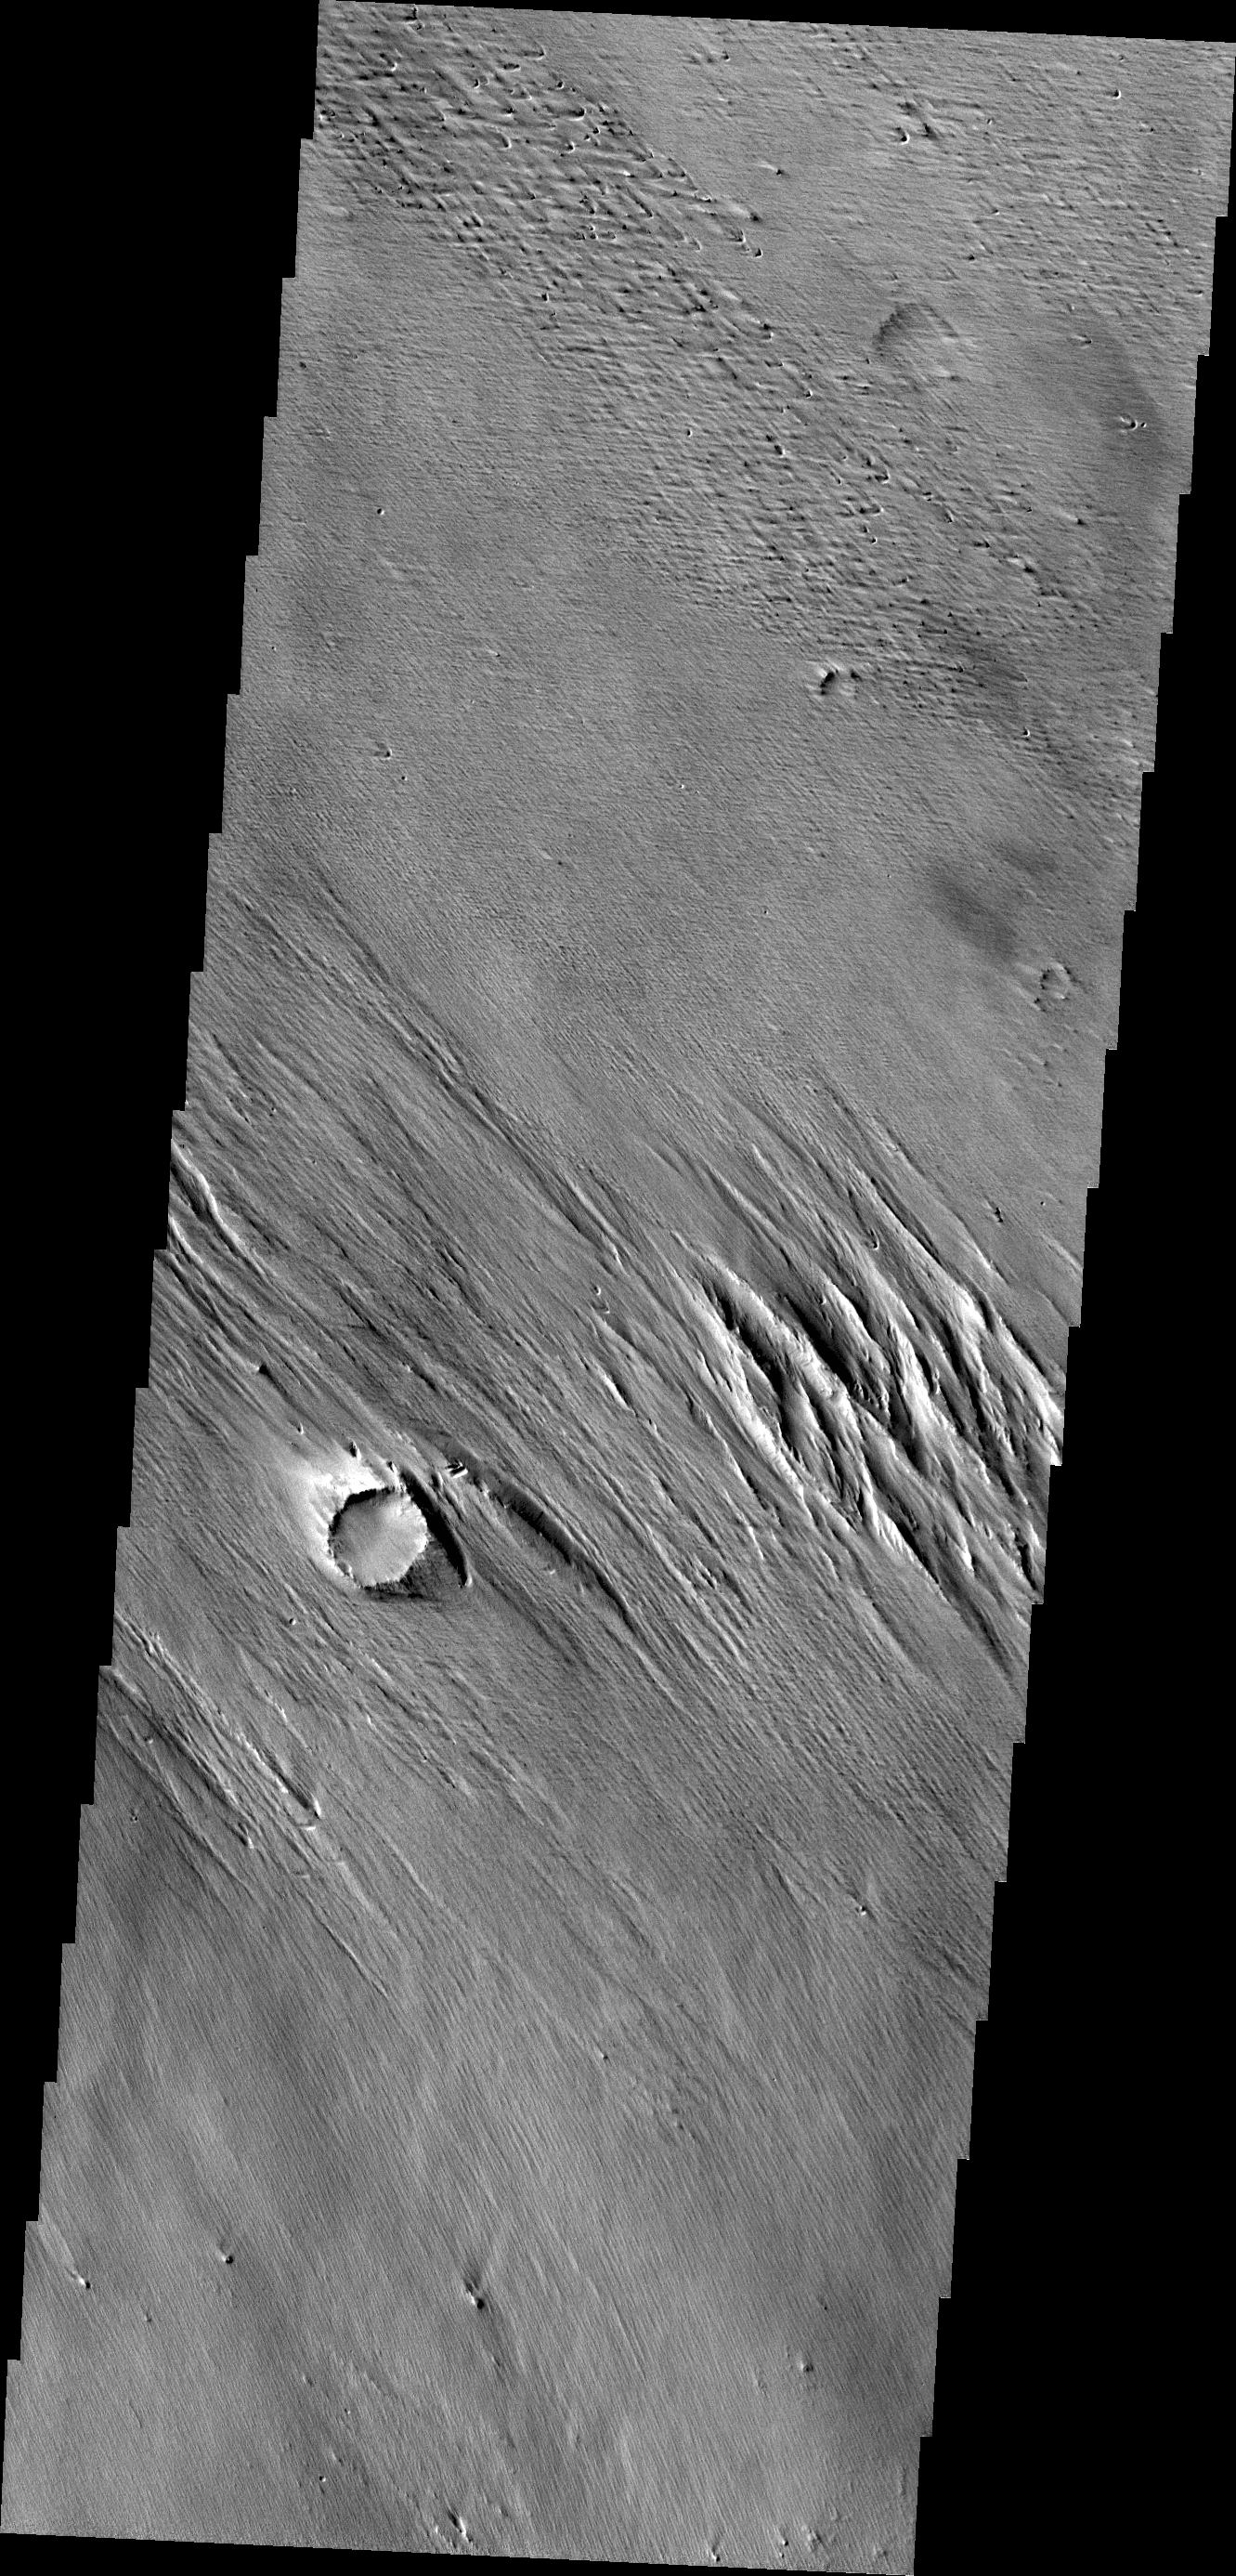

Wind Erosion

The wind eroded material in this VIS image are located just north of Amazonis Mensa.

Credit: NASA/JPL/ASU